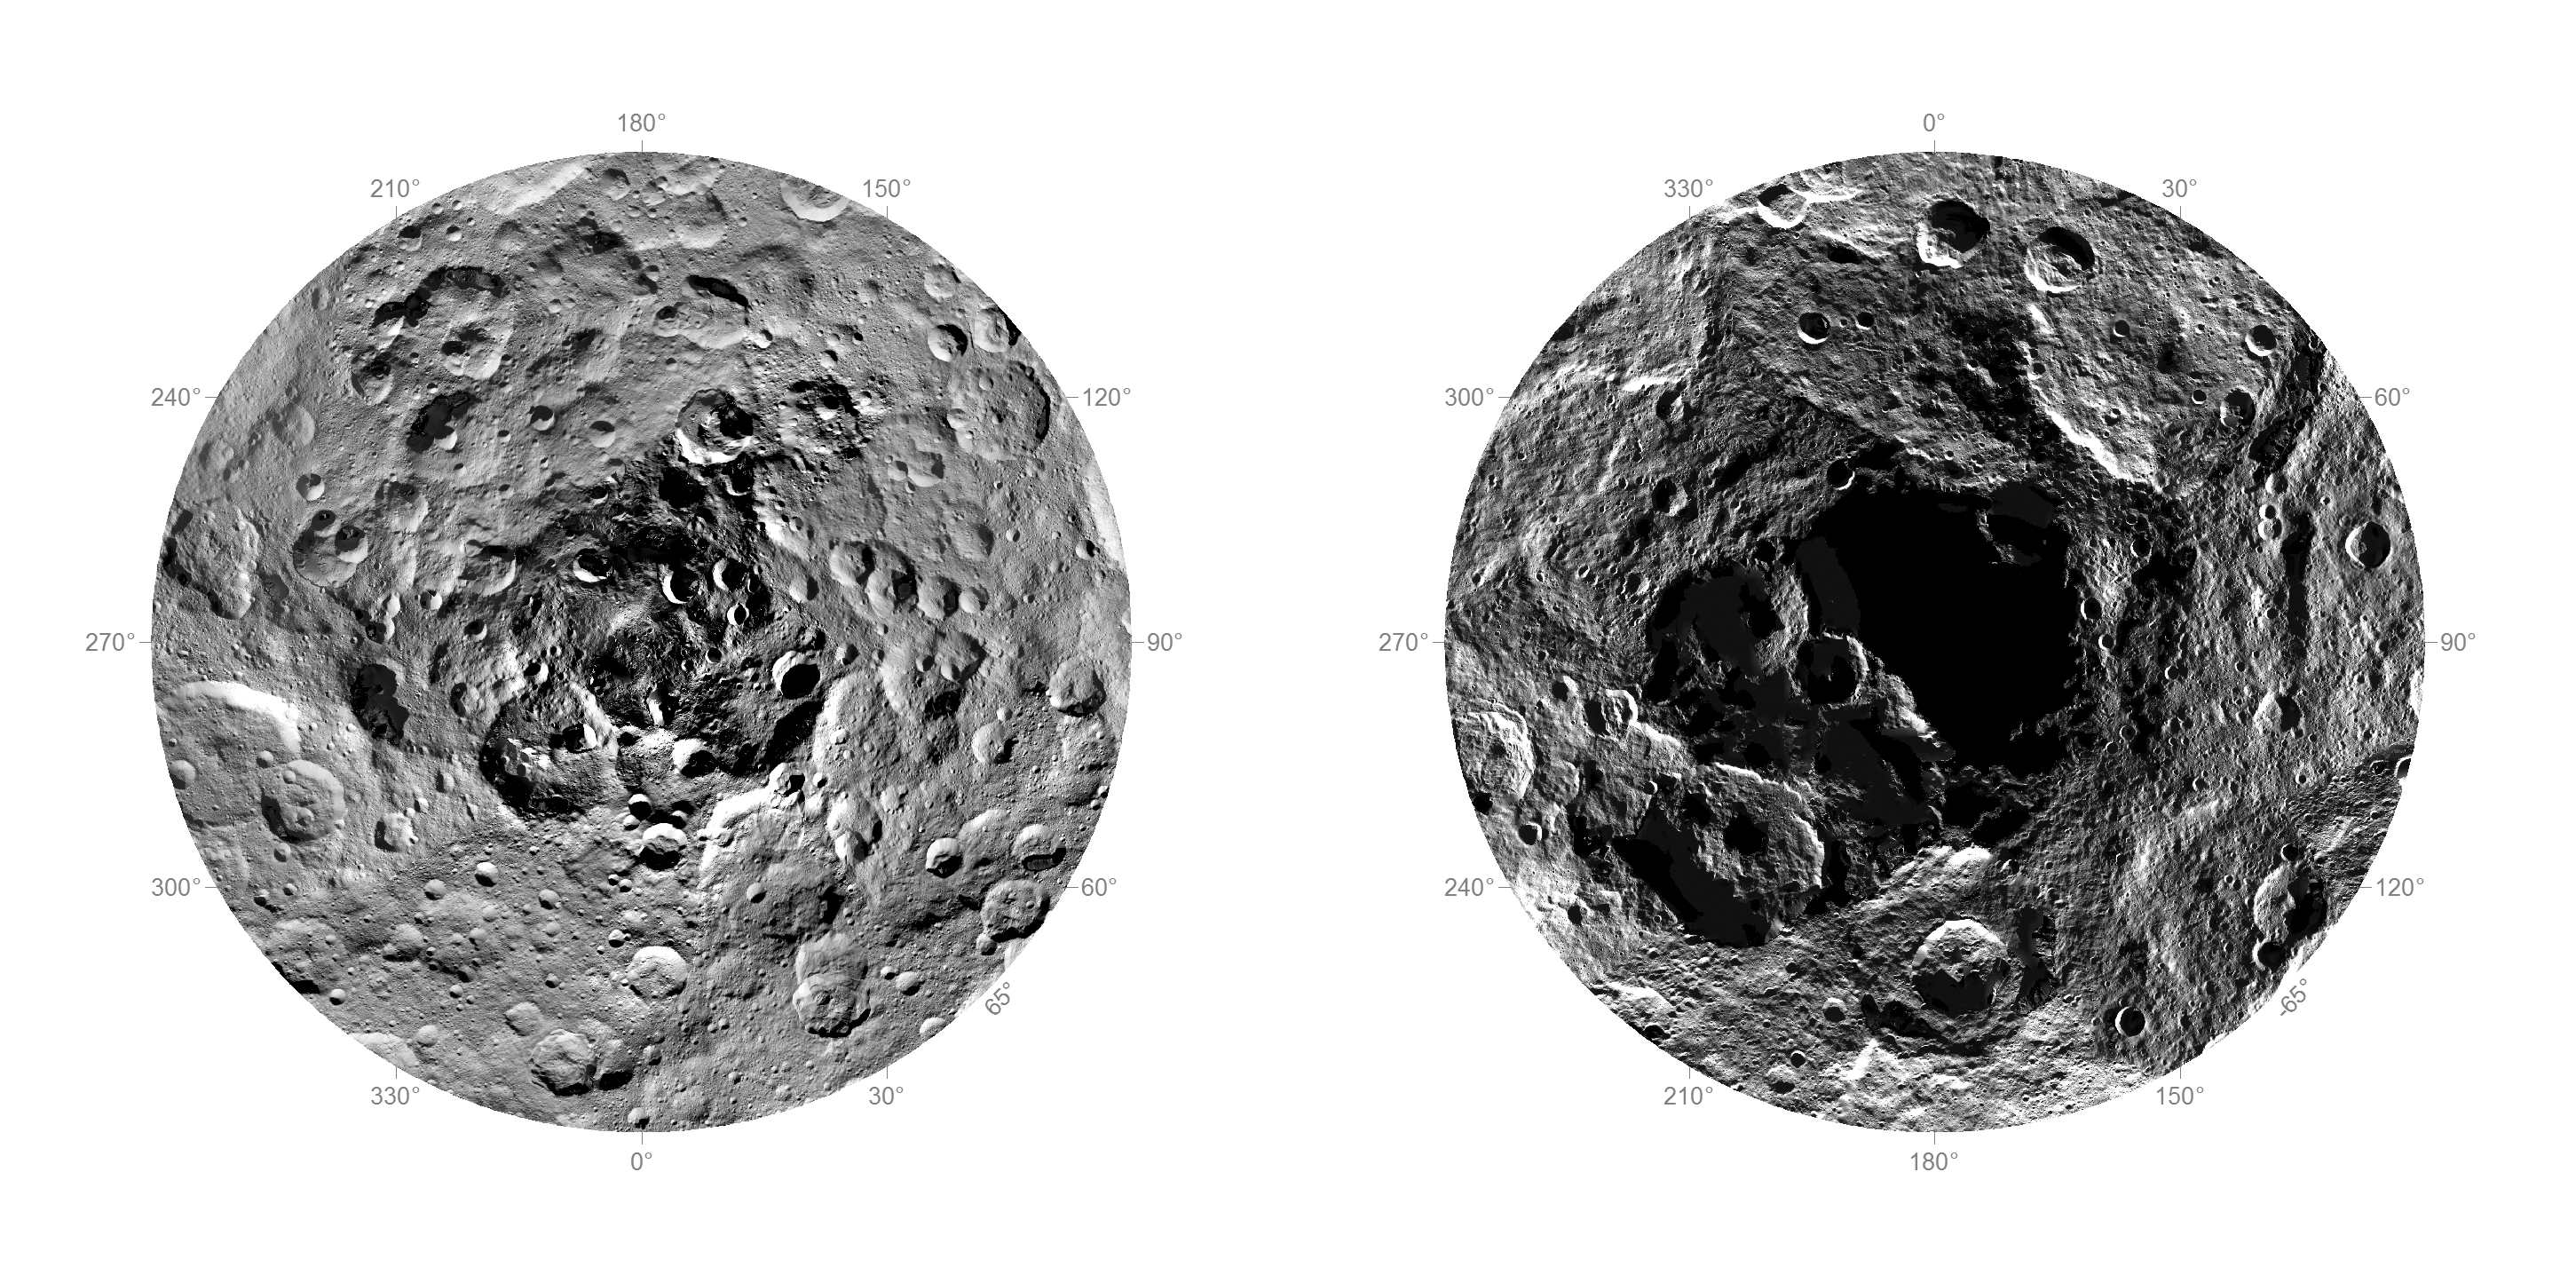

First Complete Look at Ceres’ Poles

Researchers from NASA’s Dawn mission have composed the first comprehensive views of the north (left) and south pole regions (right) of dwarf planet Ceres, using images obtained by the Dawn spacecraft. The images were taken between Aug. 17 and Oct. 23, 2015, from an altitude of 915 miles (1,470 kilometers).

The region around the south pole appears black in this view because this area has been in shade ever since Dawn’s arrival on March 6, 2015, and is therefore not visible.

At the north polar region, craters Jarovit, Ghanan and Asari are visible, as well as the mountain Ysolo Mons. Near the south pole, craters Attis and Zadeni can be seen.

Detailed maps of the polar regions allow researchers to study the craters in this area and compare them to those covering other parts of Ceres. Variations in shape and complexity can point to different surface compositions. In addition, the bottoms of some craters located close to the poles receive no sunlight throughout Ceres’ orbit around the sun. Scientists want to investigate whether surface ice can be found there.

Dawn’s mission is managed by JPL for NASA’s Science Mission Directorate in Washington. Dawn is a project of the directorate’s Discovery Program, managed by NASA’s Marshall Space Flight Center in Huntsville, Alabama. UCLA is responsible for overall Dawn mission science. Orbital ATK, Inc., in Dulles, Virginia, designed and built the spacecraft. The German Aerospace Center, the Max Planck Institute for Solar System Research, the Italian Space Agency and the Italian National Astrophysical Institute are international partners on the mission team.

Credit: NASA/JPL-Caltech/UCLA/MPS/DLR/IDA